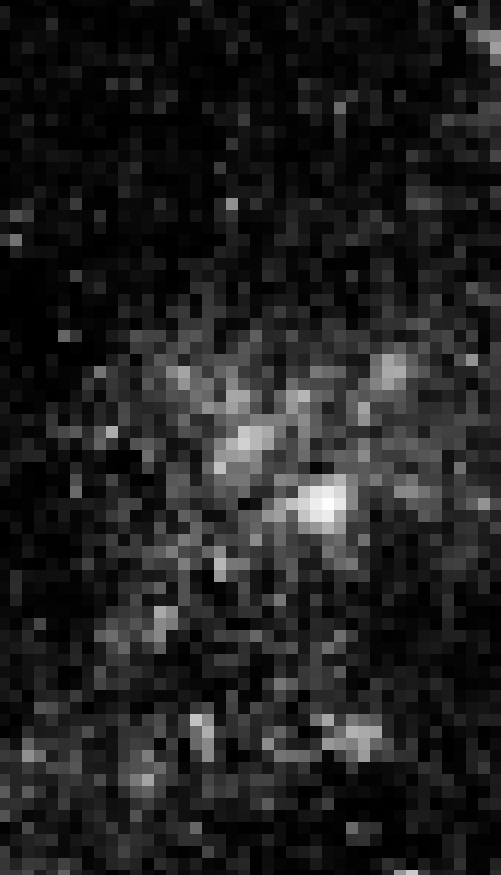

1997 HST WFPC2 Image of Progenitor Star of SN 2005gl

Object Name: Location of SN 2005gl in NGC 266
Object Description: Supernova in a barred spiral galaxy
Instrument: HST/WFPC2

Credit: NASA, ESA, and A. Gal-Yam (Weizmann Institute of Science, Israel)